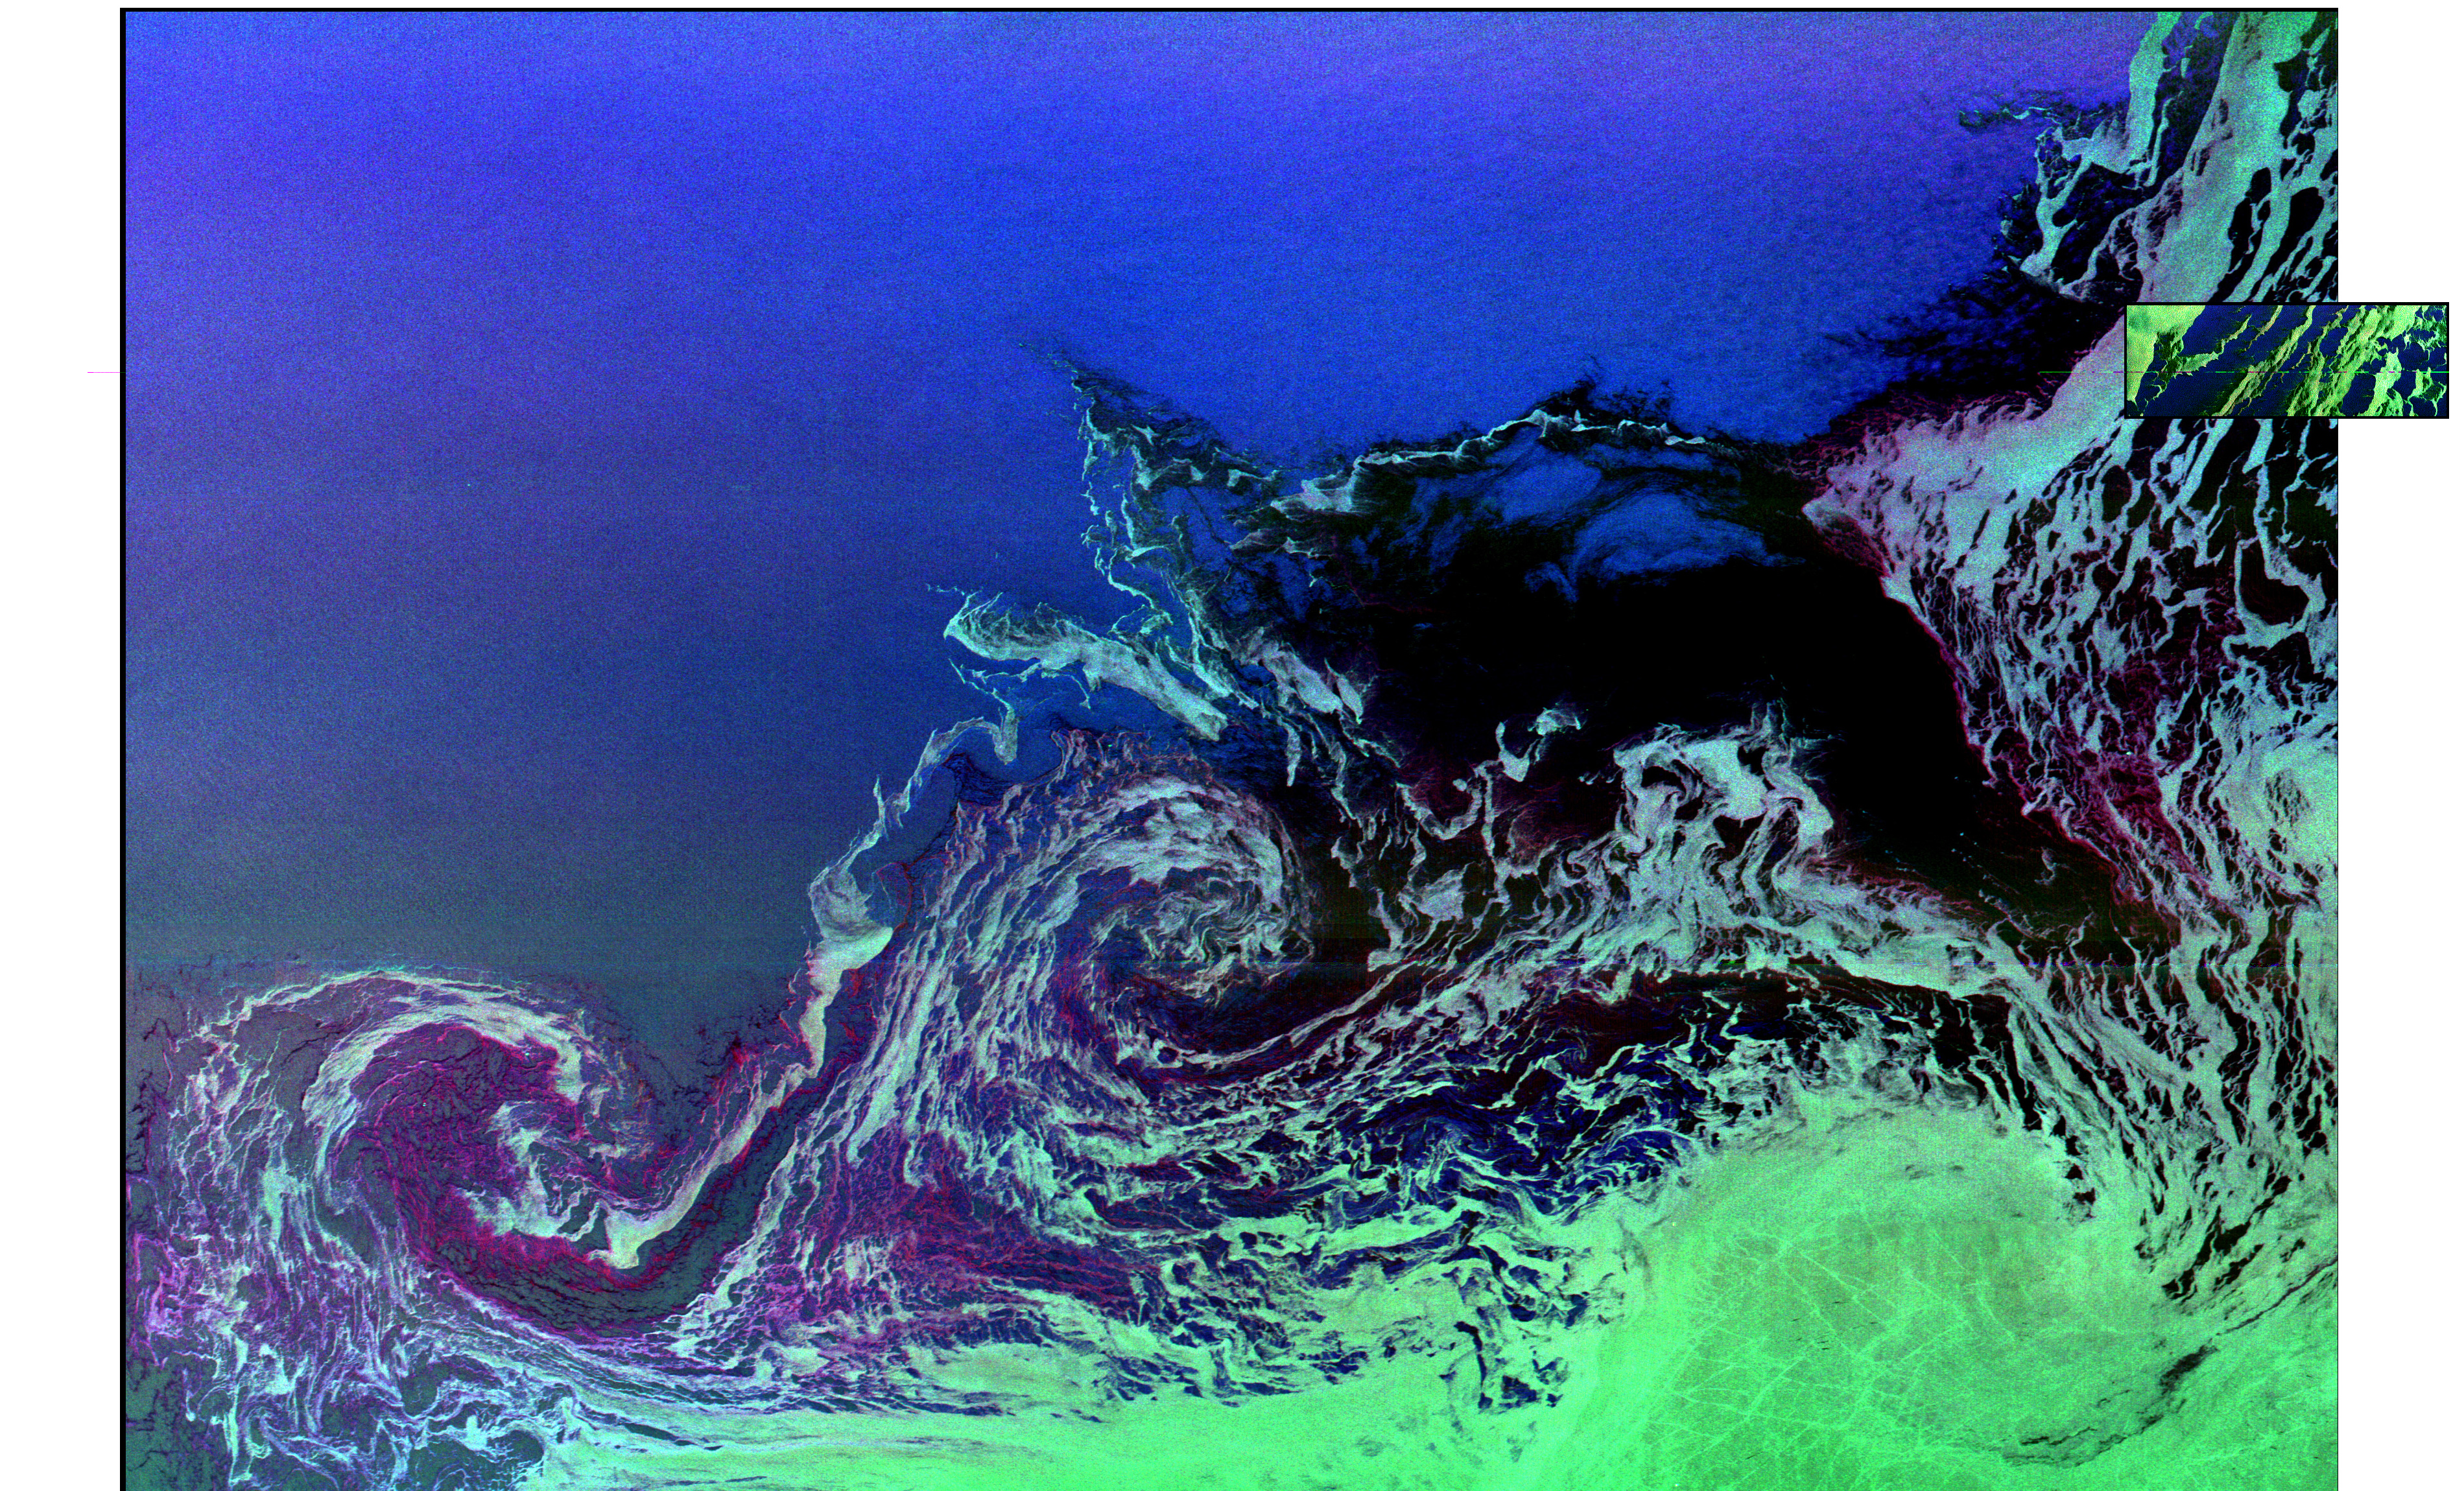

Space Radar Image of Weddell Sea

Two radar images are shown in this composite to compare the size of a standard spaceborne radar image (small inset) to the image that is created when the radar instrument is used in the ScanSAR mode (large image). The predominant image shows two large ocean circulation features, called eddies, at the northernmost edge of the sea ice pack in the Weddell Sea, off Antarctica. The eddy processes in this region play an important role in the circulation of the global ocean and the transportation of heat toward the pole. The large image is the first wide-swath, multi-frequency, multi-polarization radar image ever processed. To date, no other spaceborne radar sensors have obtained swaths exceeding 100 kilometers (62 miles) in width.

This developmental image was produced at NASA’s Jet Propulsion Laboratory by the Alaska SAR Facility’s ScanSAR processor system, using radar data obtained on October 5, 1994, during the second flight of the Spaceborne Imaging Radar C/X-Band Synthetic Aperture Radar (SIR-C/X-SAR) onboard the space shuttle Endeavour. The image is oriented approximately east-west, with a center location of around 56.6 degrees south latitude and 6.5 degrees west longitude. Image dimensions are 240 km by 350 km (149 miles by 218 miles). The smaller image inset (upper right edge) was obtained by SIR-C/X-SAR on October 6, 1994, and covers a portion of the same ice features that are shown in the large image. The inset image dimensions are 18 km by 50 km (11 miles by 31 miles). The ocean eddies have a clockwise (or cyclonic) rotation and are roughly 40 km to 60 km (25 miles to 37 miles) in diameter. The dark areas are new ice and the lighter green areas are small sea-ice floes that are swept along by surface currents; both of these areas are shown within the eddies and to the south of the eddies. First year seasonal ice, typically 0.5 meter to 0.8 meter (1.5 feet to 2.5 feet) thick, is shown in the darker green area in the lower right corner. The open ocean to the north is uniformly bright and appears blue, due to high winds making the surface rough. The colors in both images were obtained using the following radar channels: red is C-band vertically transmitted and vertically received; green is L-band horizontally transmitted and vertically received; and blue is L-band vertically transmitted and vertically received.

The ScanSAR processor is being designed for implementation in 1996 at NASA’s Alaska SAR Facility, located at the University of Alaska, Fairbanks, and will produce digital images from the forthcoming Canadian RADARSAT satellite, since its C-band horizontally transmitted, horizontally received polarization radar routinely obtains data over a considerable range of swath-widths and resolutions, including the important wide-swath (300 km to 500 km/186 miles to 310 miles) mode.

Credit: NASA/JPL